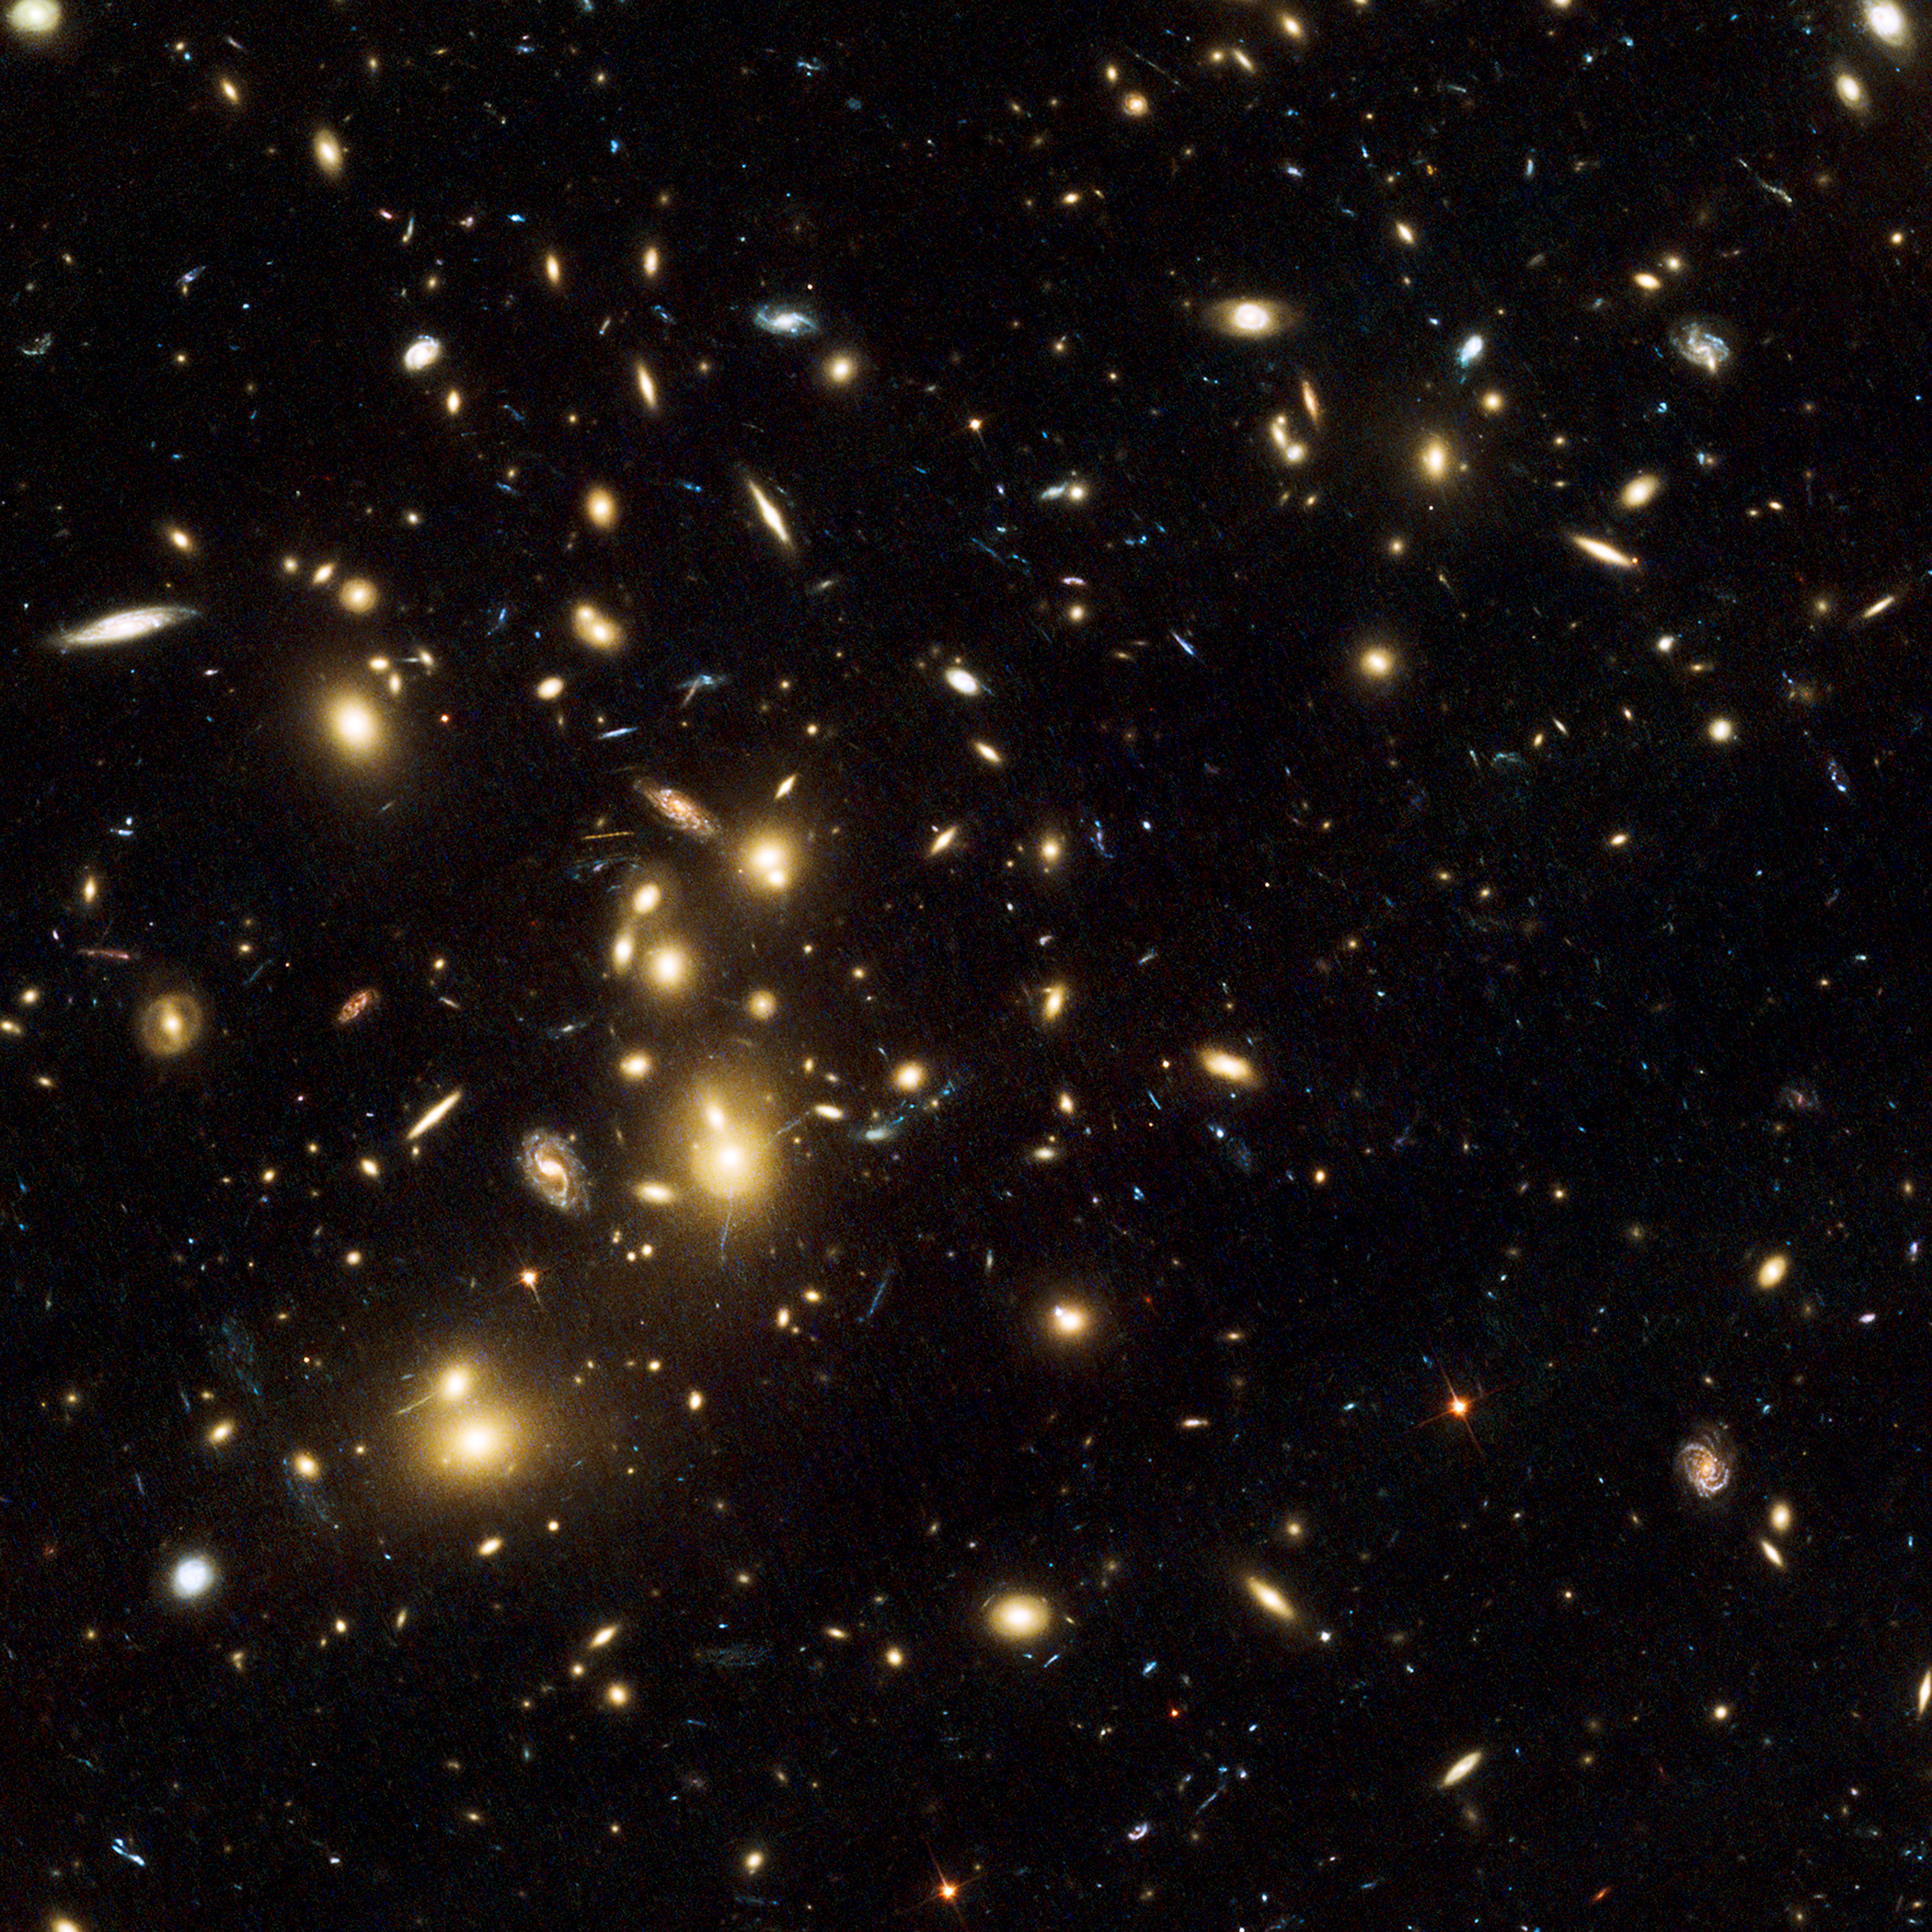

Abell 2744

Object Name: Abell 2744, Pandora's Cluster
Object Description: Galaxy Cluster and Gravitational Lens
Instrument: HST/ACS/WFC
Filters: F435W (B), F606W (V), and F814W (I)

This image is a composite of separate exposures acquired by the ACS instrument on the Hubble Space Telescope (HST). Several filters were used to sample broad wavelength ranges. The color results from assigning different hues (colors) to each monochromatic (grayscale) image associated with an individual filter. In this case, the assigned colors are: Blue: F435W (B) Green: F606W (V) Red: F814W (I)

Credit: NASA, ESA, and R. Dupke (Eureka Scientific, Inc.), et al.